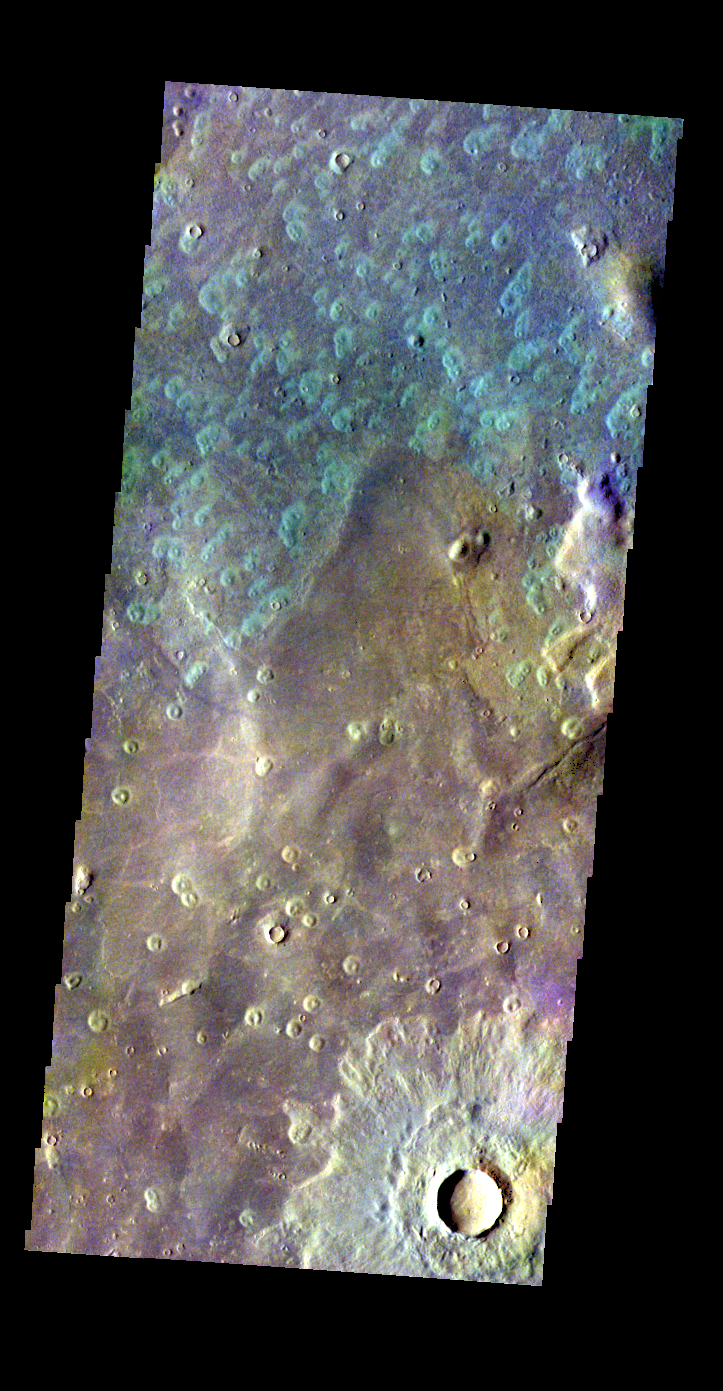

Acidalia Planitia – False Color

The THEMIS VIS camera contains 5 filters. The data from different filters can be combined in multiple ways to create a false color image. These false color images may reveal subtle variations of the surface not easily identified in a single band image. Today’s false color image shows part of Acidalia Planitia.

Credit: NASA/JPL-Caltech/ASU